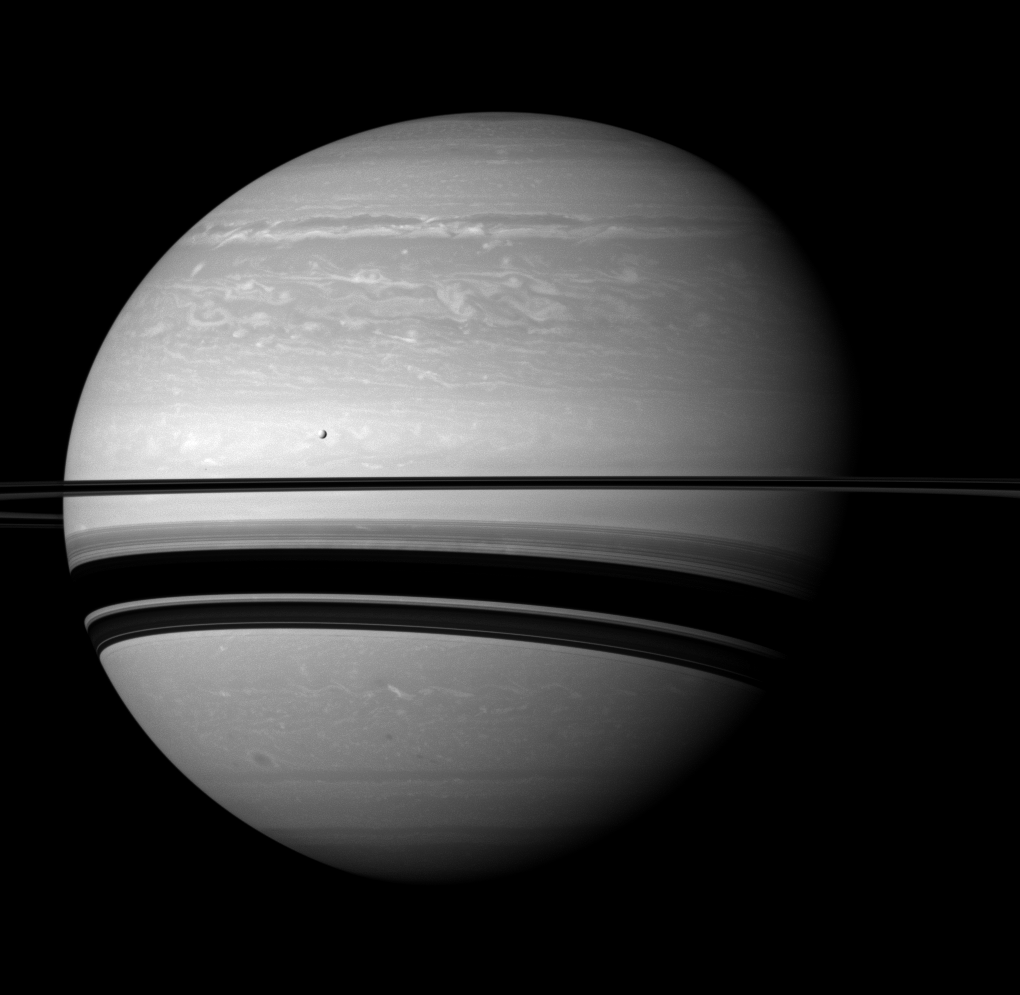

Serene Scene

Even in a peaceful looking scene such as this one of Saturn and its moon Tethys, the Cassini spacecraft reveals clues about how Saturn is ever-changing.

Saturn’s northern hemisphere still shows the scars of the huge storm that raged through much of 2011 (see PIA14905). And, day by day, the shadows cast by the rings on the planet’s southern hemisphere are growing wider as the seasons progress toward northern summer. See PIA11667 and PIA09793 to learn about the changing seasons and the shadows cast by the rings.

Tethys (660 miles, or 1,062 kilometers across) appears above the rings to the left of the center of the image.

The image was taken with the Cassini spacecraft wide-angle camera on Jan. 10, 2012 using a spectral filter sensitive to wavelengths of near-infrared light centered at 752 nanometers. The view was obtained at a distance of approximately 1.4 million miles (2.3 million kilometers) from Saturn and at a Sun-Saturn-spacecraft, or phase, angle of 39 degrees. Image scale on Saturn is 84 miles (136 kilometers) per pixel.

The Cassini-Huygens mission is a cooperative project of NASA, the European Space Agency and the Italian Space Agency. The Jet Propulsion Laboratory, a division of the California Institute of Technology in Pasadena, manages the mission for NASA’s Science Mission Directorate, Washington, D.C. The Cassini orbiter and its two onboard cameras were designed, developed and assembled at JPL. The imaging operations center is based at the Space Science Institute in Boulder, Colo.

Credit: NASA/JPL-Caltech/Space Science Institute